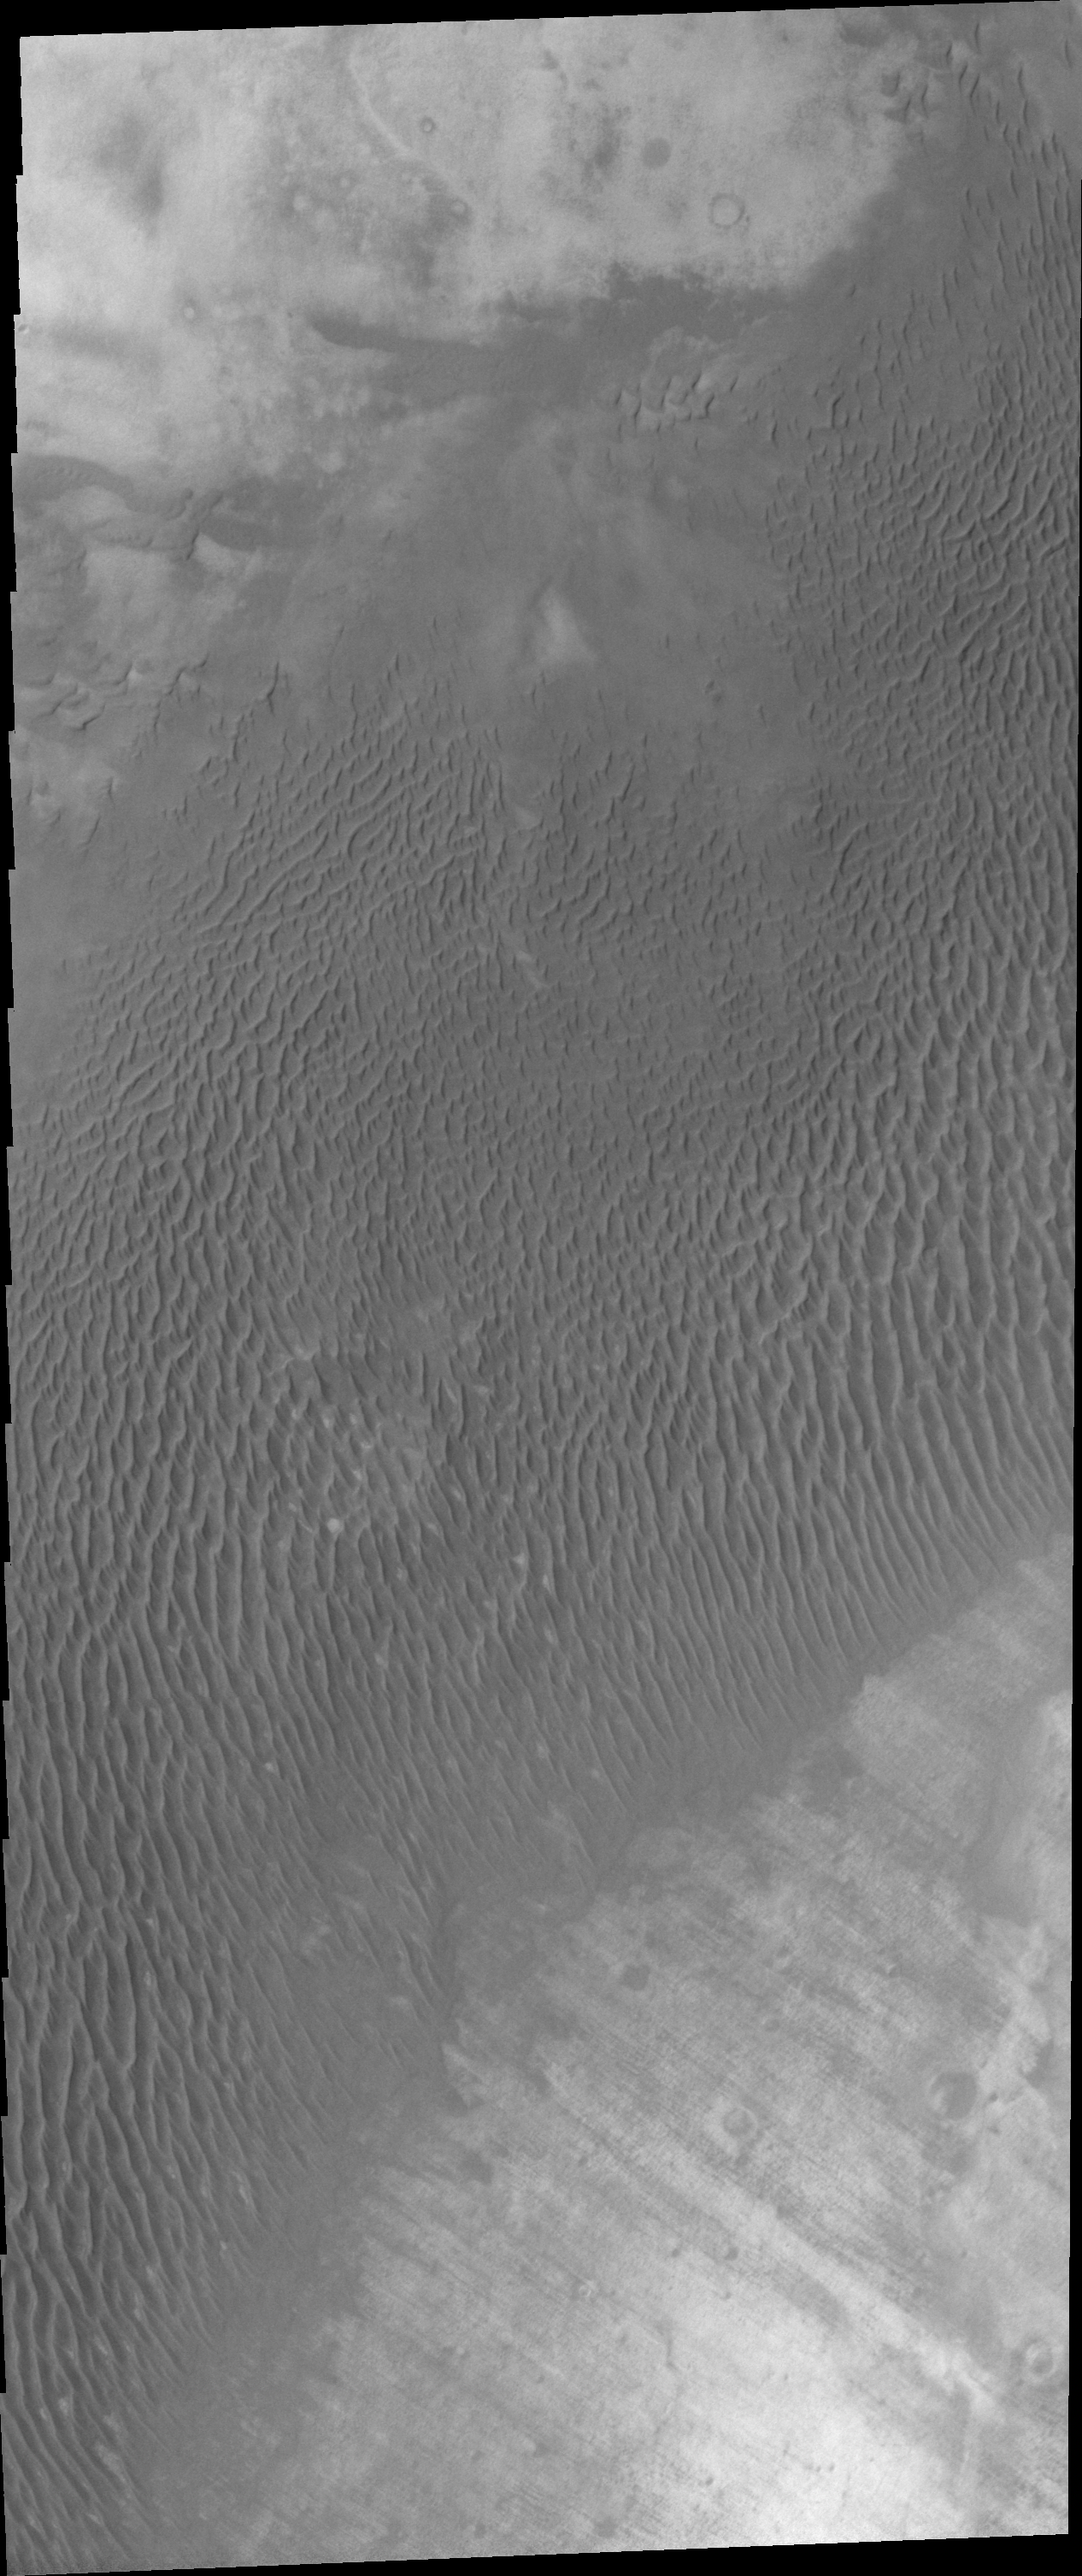

Terra Cimmeria Dunes (VIS)

Today’s VIS image provides a closer look at yesterday’s dune field.

Image information: VIS instrument. Latitude -61.3N, Longitude 164.4E. 22 meter/pixel resolution.

Please see the THEMIS Data Citation Note for details on crediting THEMIS images.

Note: this THEMIS visual image has not been radiometrically nor geometrically calibrated for this preliminary release. An empirical correction has been performed to remove instrumental effects. A linear shift has been applied in the cross-track and down-track direction to approximate spacecraft and planetary motion. Fully calibrated and geometrically projected images will be released through the Planetary Data System in accordance with Project policies at a later time.

NASA’s Jet Propulsion Laboratory manages the 2001 Mars Odyssey mission for NASA’s Office of Space Science, Washington, D.C. The Thermal Emission Imaging System (THEMIS) was developed by Arizona State University, Tempe, in collaboration with Raytheon Santa Barbara Remote Sensing. The THEMIS investigation is led by Dr. Philip Christensen at Arizona State University. Lockheed Martin Astronautics, Denver, is the prime contractor for the Odyssey project, and developed and built the orbiter. Mission operations are conducted jointly from Lockheed Martin and from JPL, a division of the California Institute of Technology in Pasadena.

Credit: NASA/JPL/ASU